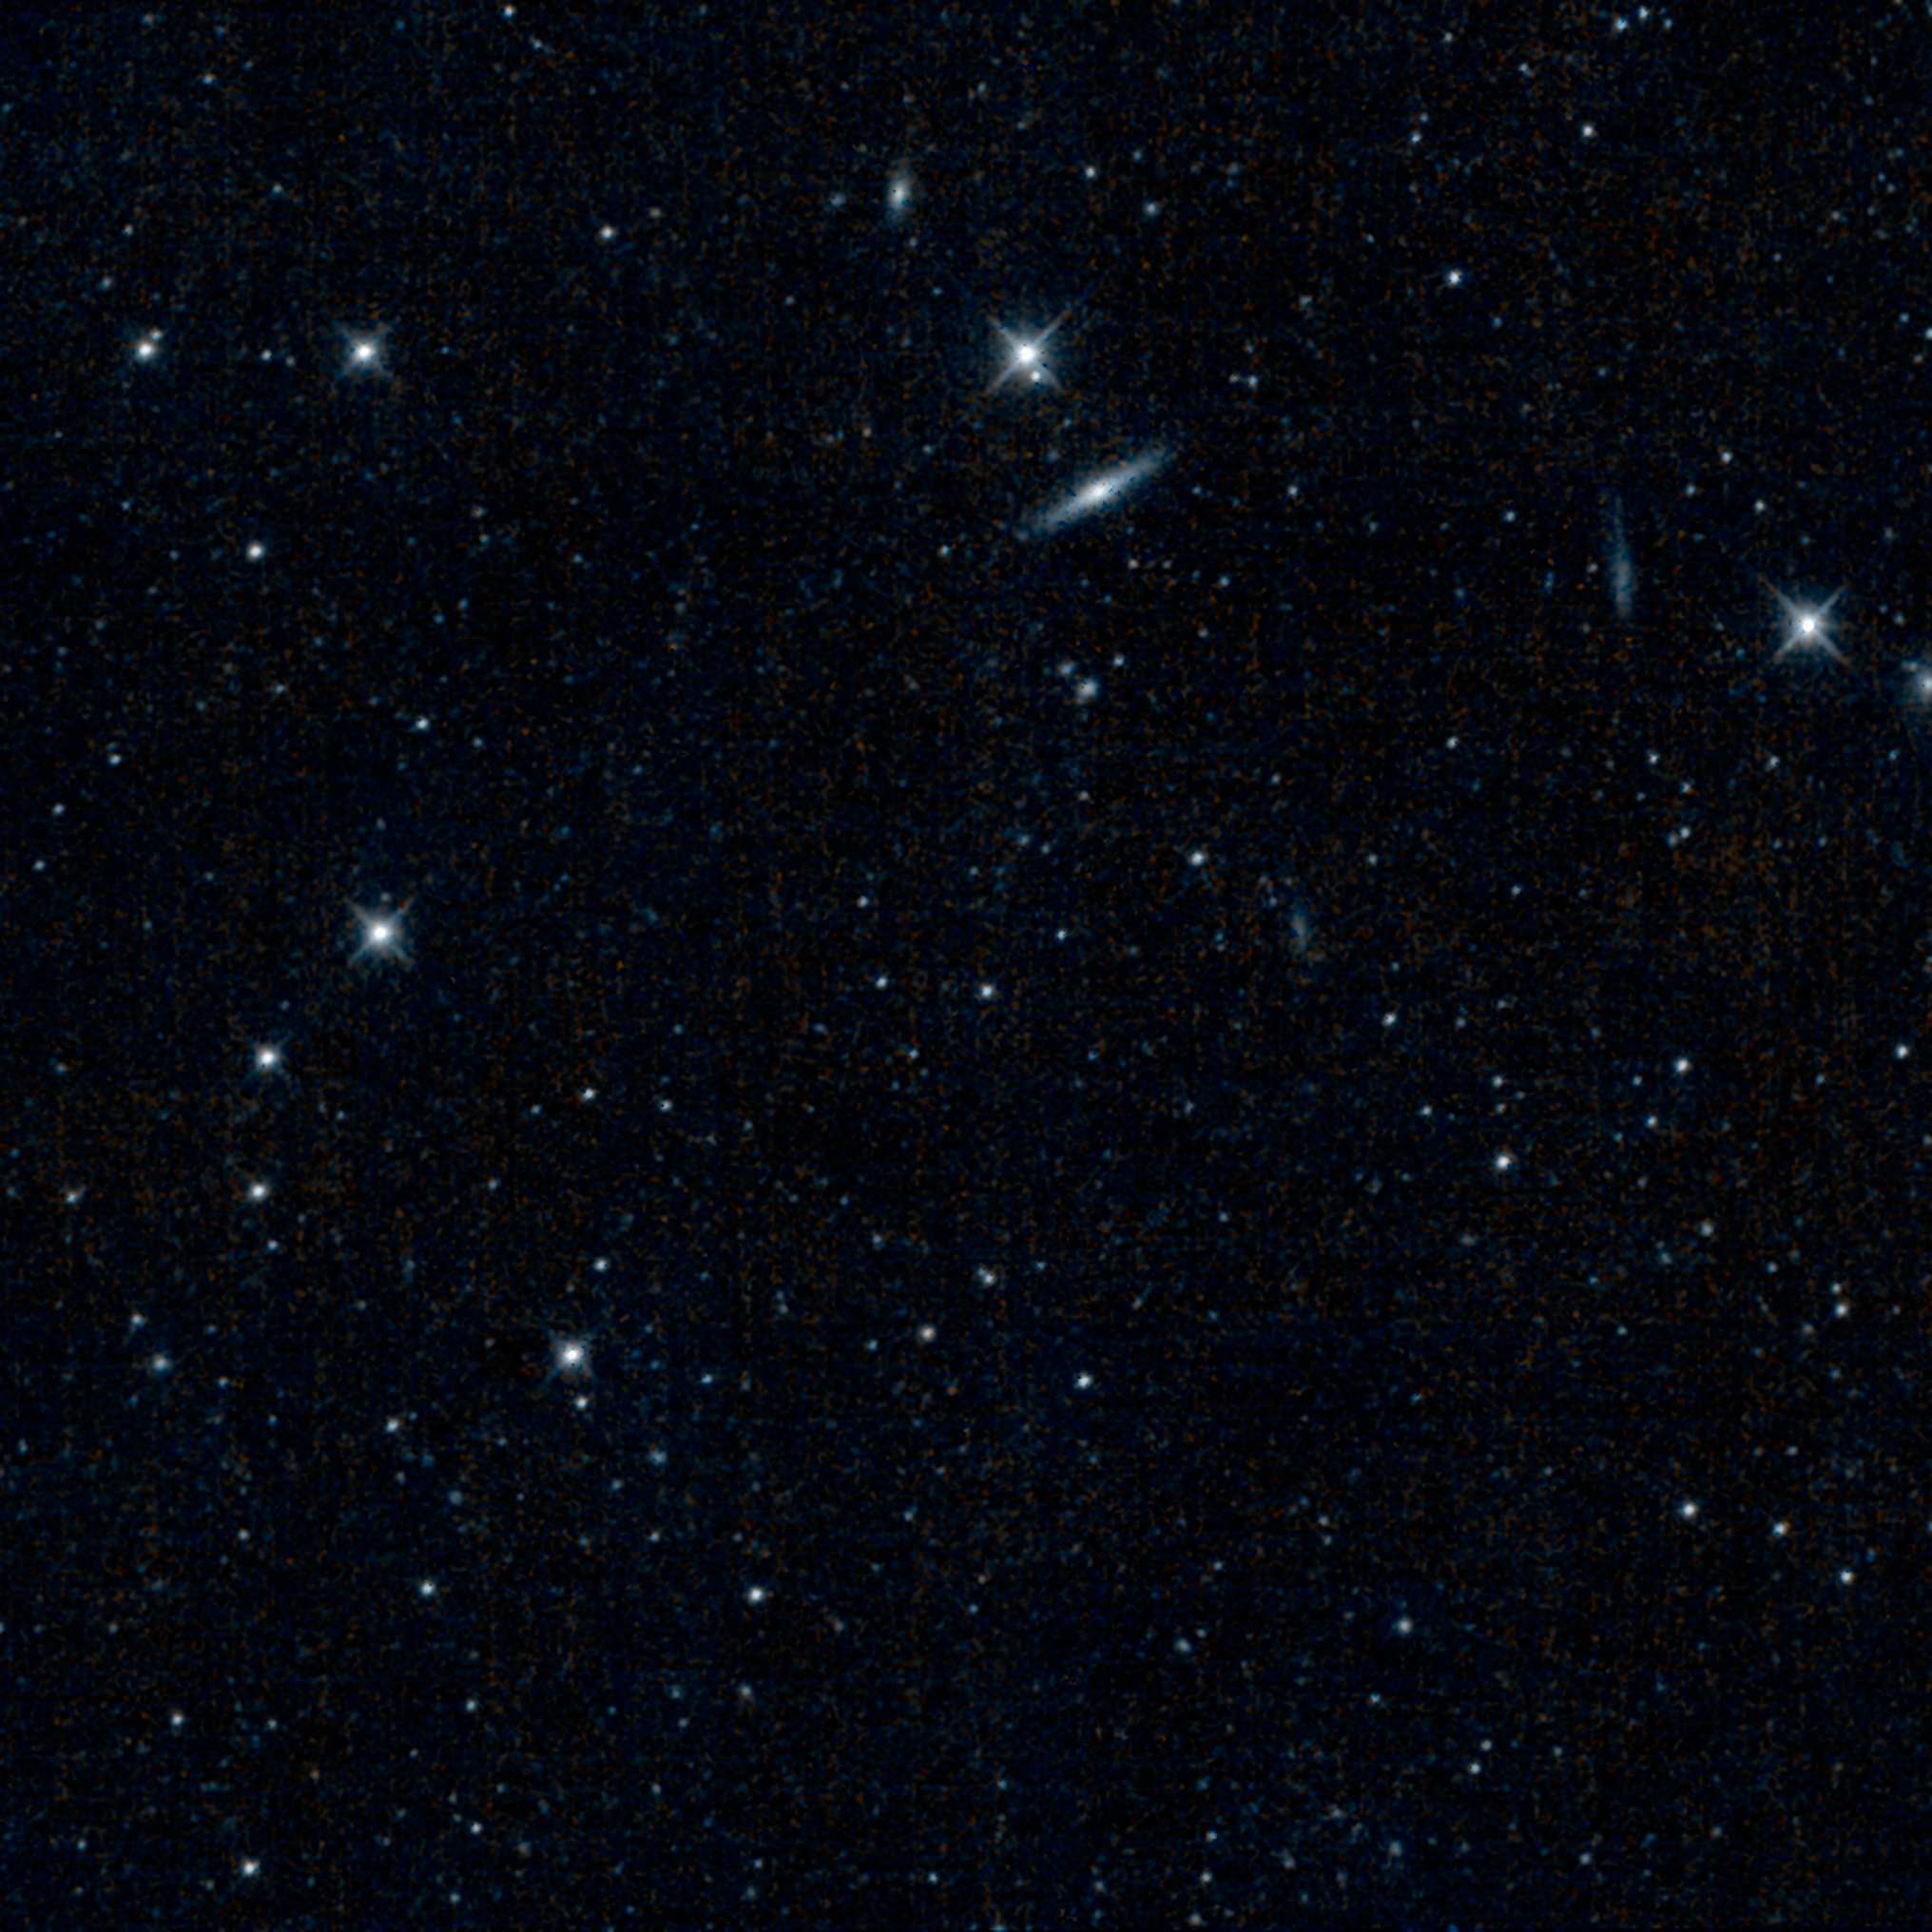

NEOWISE Opens its Eyes

This is one of the first images captured by the revived NEOWISE mission, after more than two years of hibernation. It shows a patch of sky in the constellation Canes Venatici, or the Hunting Dogs. The galaxy seen near the center is NGC 4111, the largest member of a small group of galaxies located 50 million light-years away. The galaxy is similar in brightness to our Milky Way galaxy, but with a diameter of 70,000 light-years, it is slightly smaller. NGC 4111’s core contains a supermassive black hole actively feeding off surrounding gas and dust.

NEOWISE originated as the WISE mission, which was put into hibernation in 2011 upon completing its goal of surveying the entire sky in infrared light. WISE cataloged three quarters of a billion objects, including asteroids, stars and galaxies. In August, 2013, NASA decided to reinstate the spacecraft on a mission to find and characterize more asteroids.

JPL manages NEOWISE for NASA’s Science Mission Directorate at the agency’s headquarters in Washington. The Space Dynamics Laboratory in Logan, Utah, built the science instrument. Ball Aerospace & Technologies Corp. of Boulder, Colo., built the spacecraft. Science operations and data processing take place at the Infrared Processing and Analysis Center at the California Institute of Technology in Pasadena. Caltech manages JPL for NASA.

Credit: NASA/JPL-Caltech